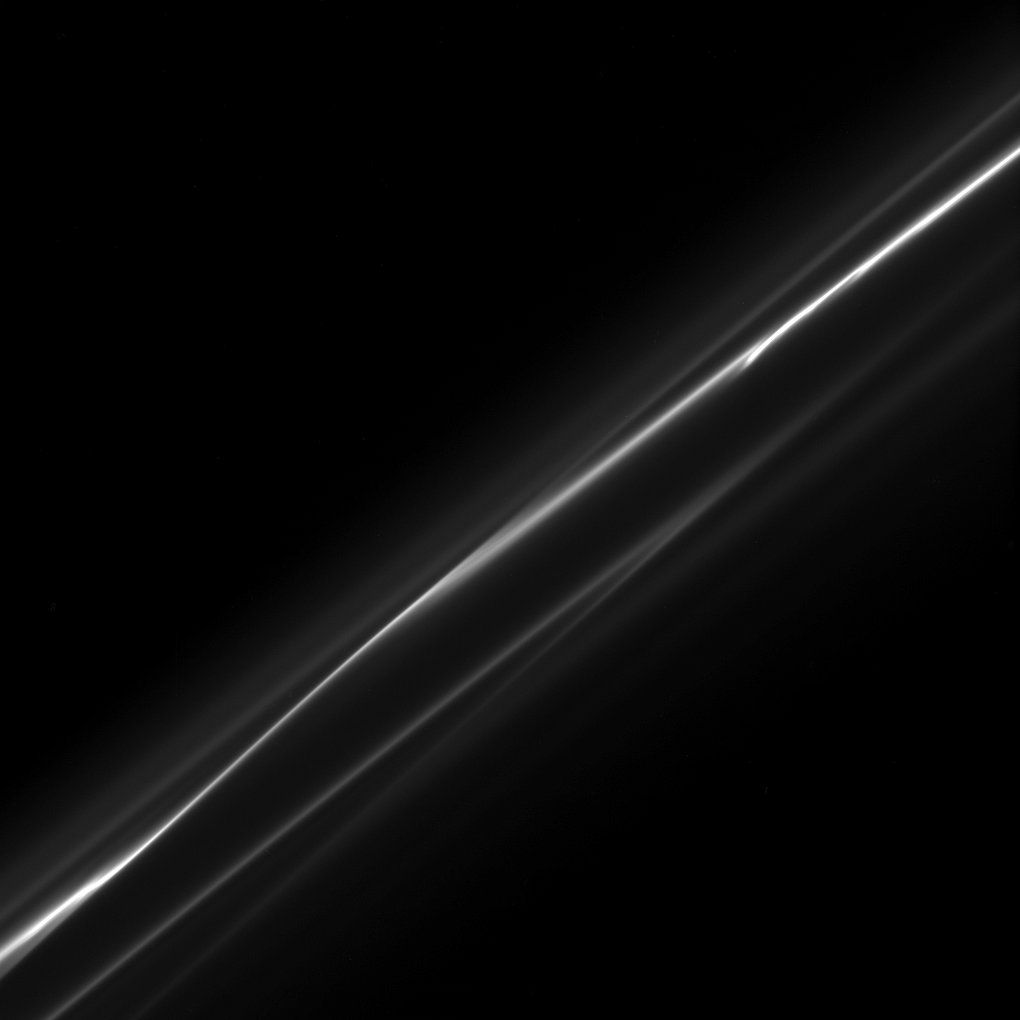

Smokey Ring

The ever-changing F ring appears as wisps of smoke in this image taken downstream of the shepherd moon, Prometheus.

The image was taken in visible light with the Cassini spacecraft narrow-angle camera on Oct. 23, 2008 at a distance of approximately 437,000 kilometers (272,000 miles) from Saturn and at a Sun-Saturn-spacecraft, or phase, angle of 89 degrees. Image scale is 2 kilometers (1 mile) per pixel.

The Cassini-Huygens mission is a cooperative project of NASA, the European Space Agency and the Italian Space Agency. The Jet Propulsion Laboratory, a division of the California Institute of Technology in Pasadena, manages the mission for NASA’s Science Mission Directorate, Washington, D.C. The Cassini orbiter and its two onboard cameras were designed, developed and assembled at JPL. The imaging operations center is based at the Space Science Institute in Boulder, Colo.

Credit: NASA/JPL/Space Science Institute